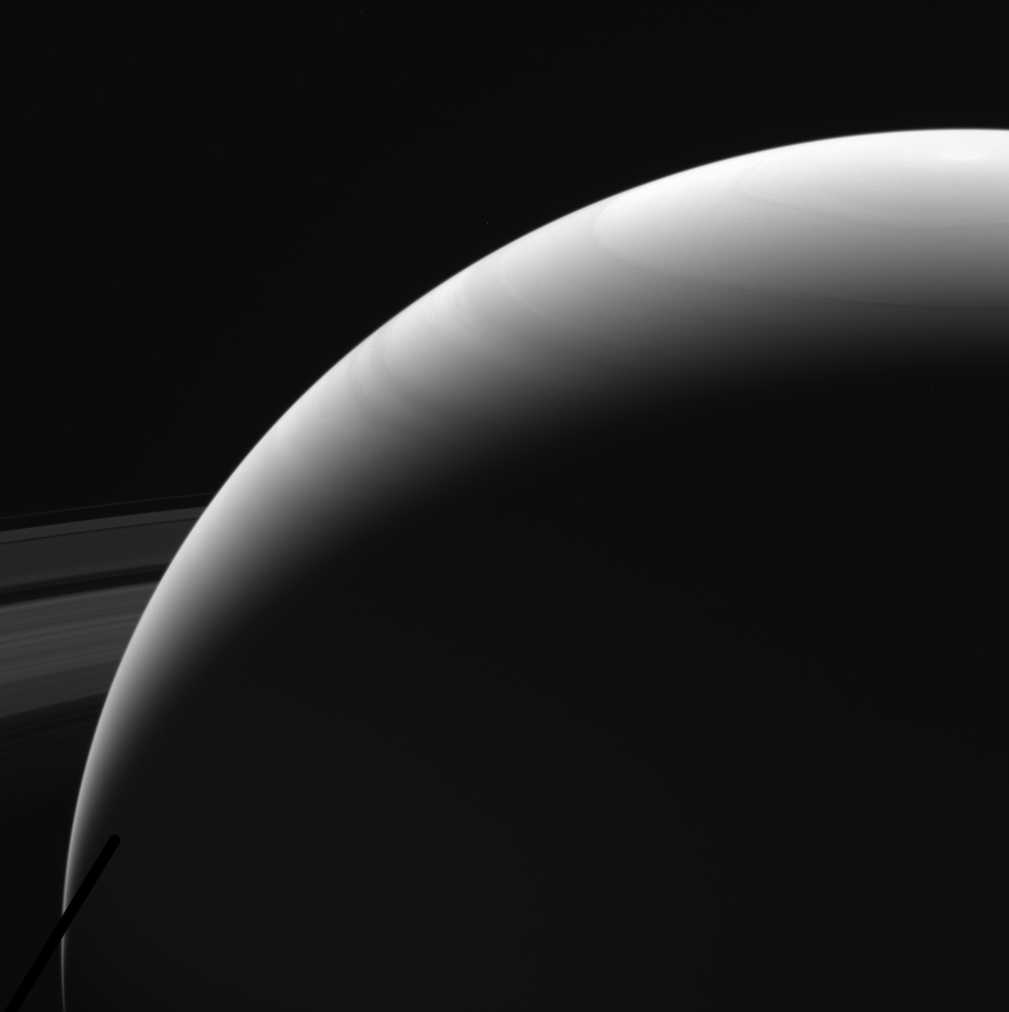

Saturn: Before the Plunge

This image of Saturn’s northern hemisphere was taken by NASA’s Cassini spacecraft on Sept. 13, 2017. It is among the last images Cassini sent back to Earth.

The view was taken in visible red light using the Cassini spacecraft wide-angle camera at a distance of 684,000 miles (1.1 million kilometers) from Saturn. Image scale is 40 miles (64 kilometers).

The Cassini mission is a cooperative project of NASA, ESA (the European Space Agency) and the Italian Space Agency. The Jet Propulsion Laboratory, a division of Caltech in Pasadena, manages the mission for NASA’s Science Mission Directorate, Washington. The Cassini orbiter and its two onboard cameras were designed, developed and assembled at JPL. The imaging operations center is based at the Space Science Institute in Boulder, Colorado.

Credit: NASA/JPL-Caltech/Space Science Institute